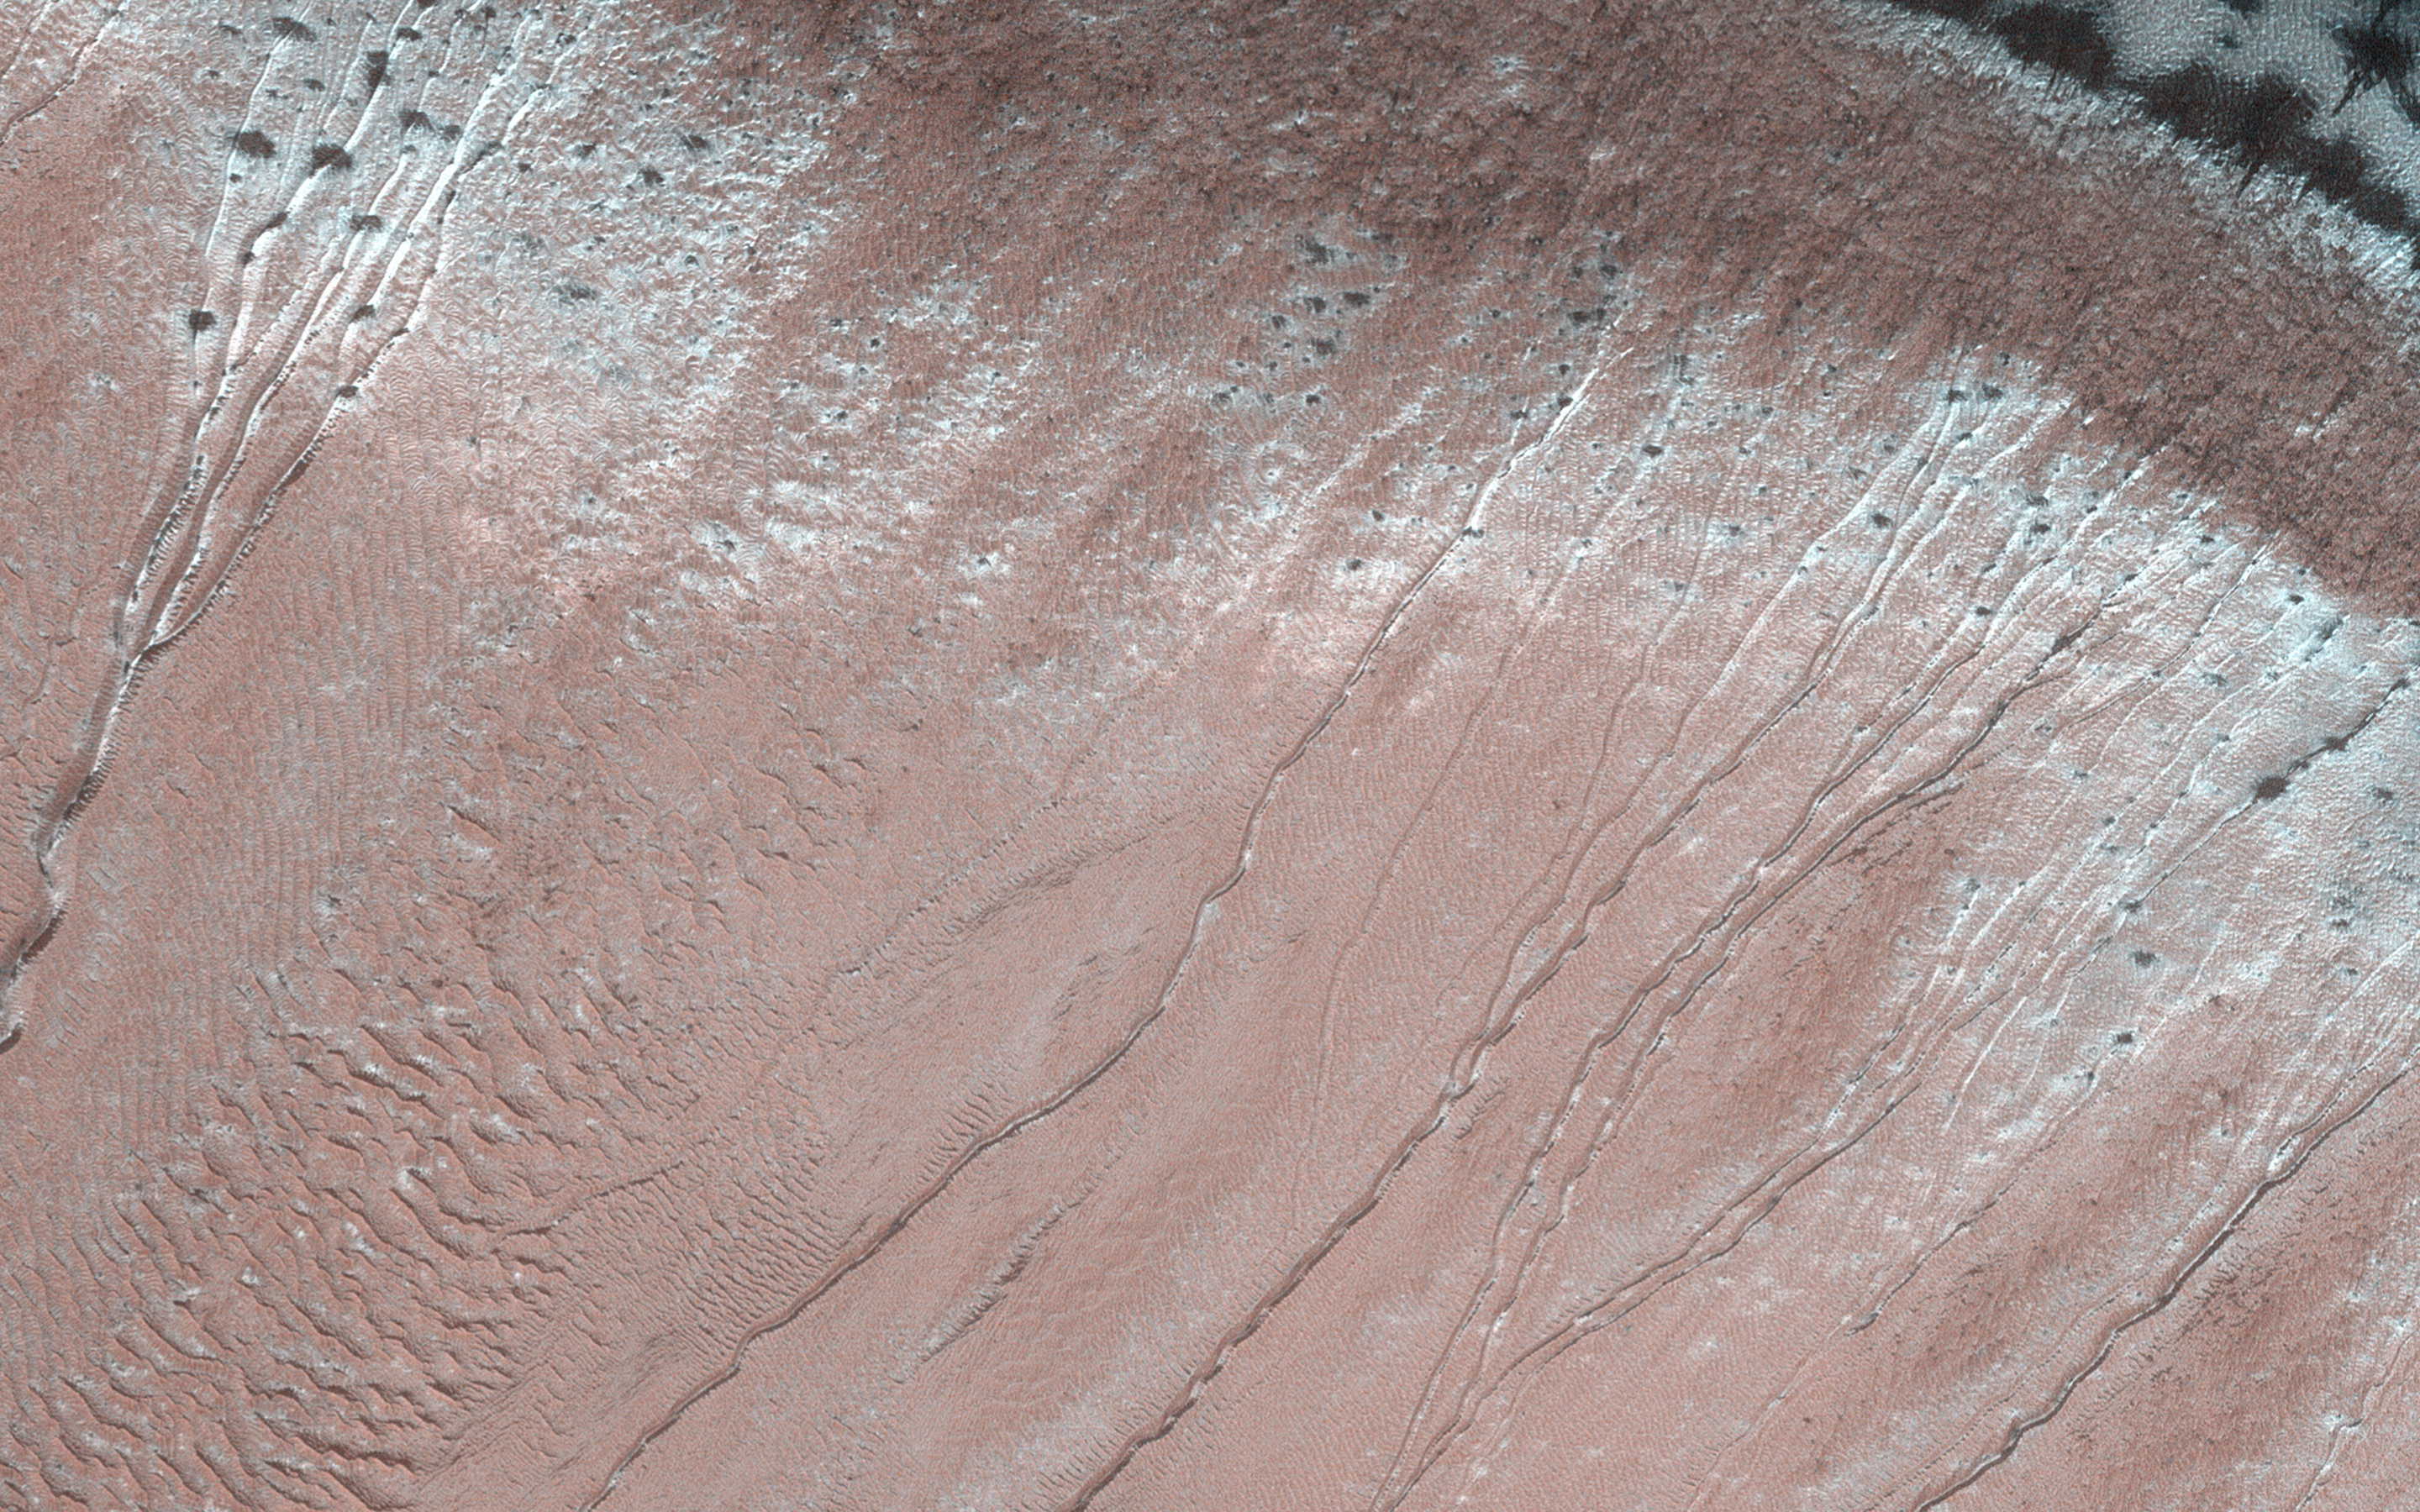

Monitoring Active Gullies

Gullies are common on steep slopes of many impact craters on Mars. When gullies were first observed, there was a lot of excitement surrounding them because similar features form on Earth through the action of liquid water.

However, liquid water is currently unstable on the surface of Mars. Long-term observations have prompted many scientists to question a liquid water origin for the gullies, and alternative ideas have been suggested. These include flows of salt-rich (briny) water, as the salt would allow water to be liquid under lower temperatures than those for pure water. Also “dry” processes, which do not require the action of liquid water at all.

Monitoring of gullies by HiRISE could help scientists better understand the conditions where the gullies are active, and in doing so, help understand how they form.

The map is projected here at a scale of 50 centimeters (19.7 inches) per pixel. (The original image scale is 50.2 centimeters [19.8 inches] per pixel [with 2 x 2 binning]; objects on the order of 151 centimeters [59.4 inches] across are resolved.) North is up.

The University of Arizona, in Tucson, operates HiRISE, which was built by Ball Aerospace & Technologies Corp., in Boulder, Colorado. NASA’s Jet Propulsion Laboratory, a division of Caltech in Pasadena, California, manages the Mars Reconnaissance Orbiter Project for NASA’s Science Mission Directorate, Washington.

Credit: NASA/JPL-Caltech/University of Arizona